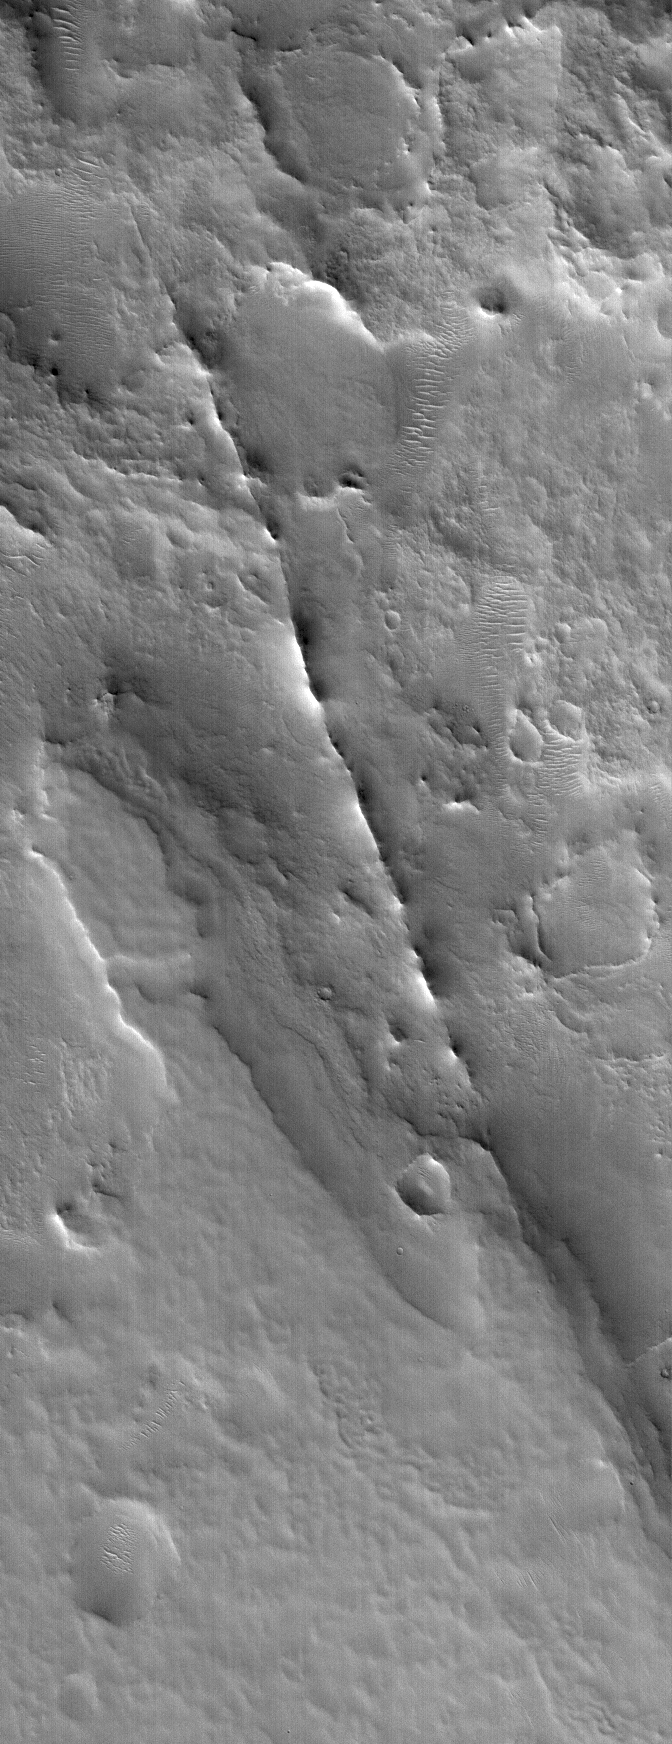

Dike near Auqakuh

13 October 2005
This Mars Global Surveyor (MGS) Mars Orbiter Camera (MOC) image shows a dike exhumed by erosion from beneath the cratered terrain near Auqakuh Vallis in northeastern Arabia Terra. The dike is the narrow, discontinuous ridge that cuts diagonally from the northwest (upper left) toward the southeast (lower right) across the scene. Typically, a dike is formed underground when molten rock — magma — is injected through a crack or fault. The magma eventually cools and hardens. A dike can also sometimes form in a non-volcanic setting by injection of wet sediment (which later hardens to rock) into an overlying sedimentary layer. The ridge is formed later, when surrounding rocks are eroded away, leaving the more erosion-resistant rock behind as a ridge. For an example on Earth, the famous Shiprock in northwestern New Mexico, U.S.A., has several dikes associated with it.

Location near: 31.4°N, 299.0°W
Image width: width: ~3 km (~1.9 mi)
Illumination from: lower left
Season: Northern Winter

Credit: NASA/JPL/Malin Space Science Systems